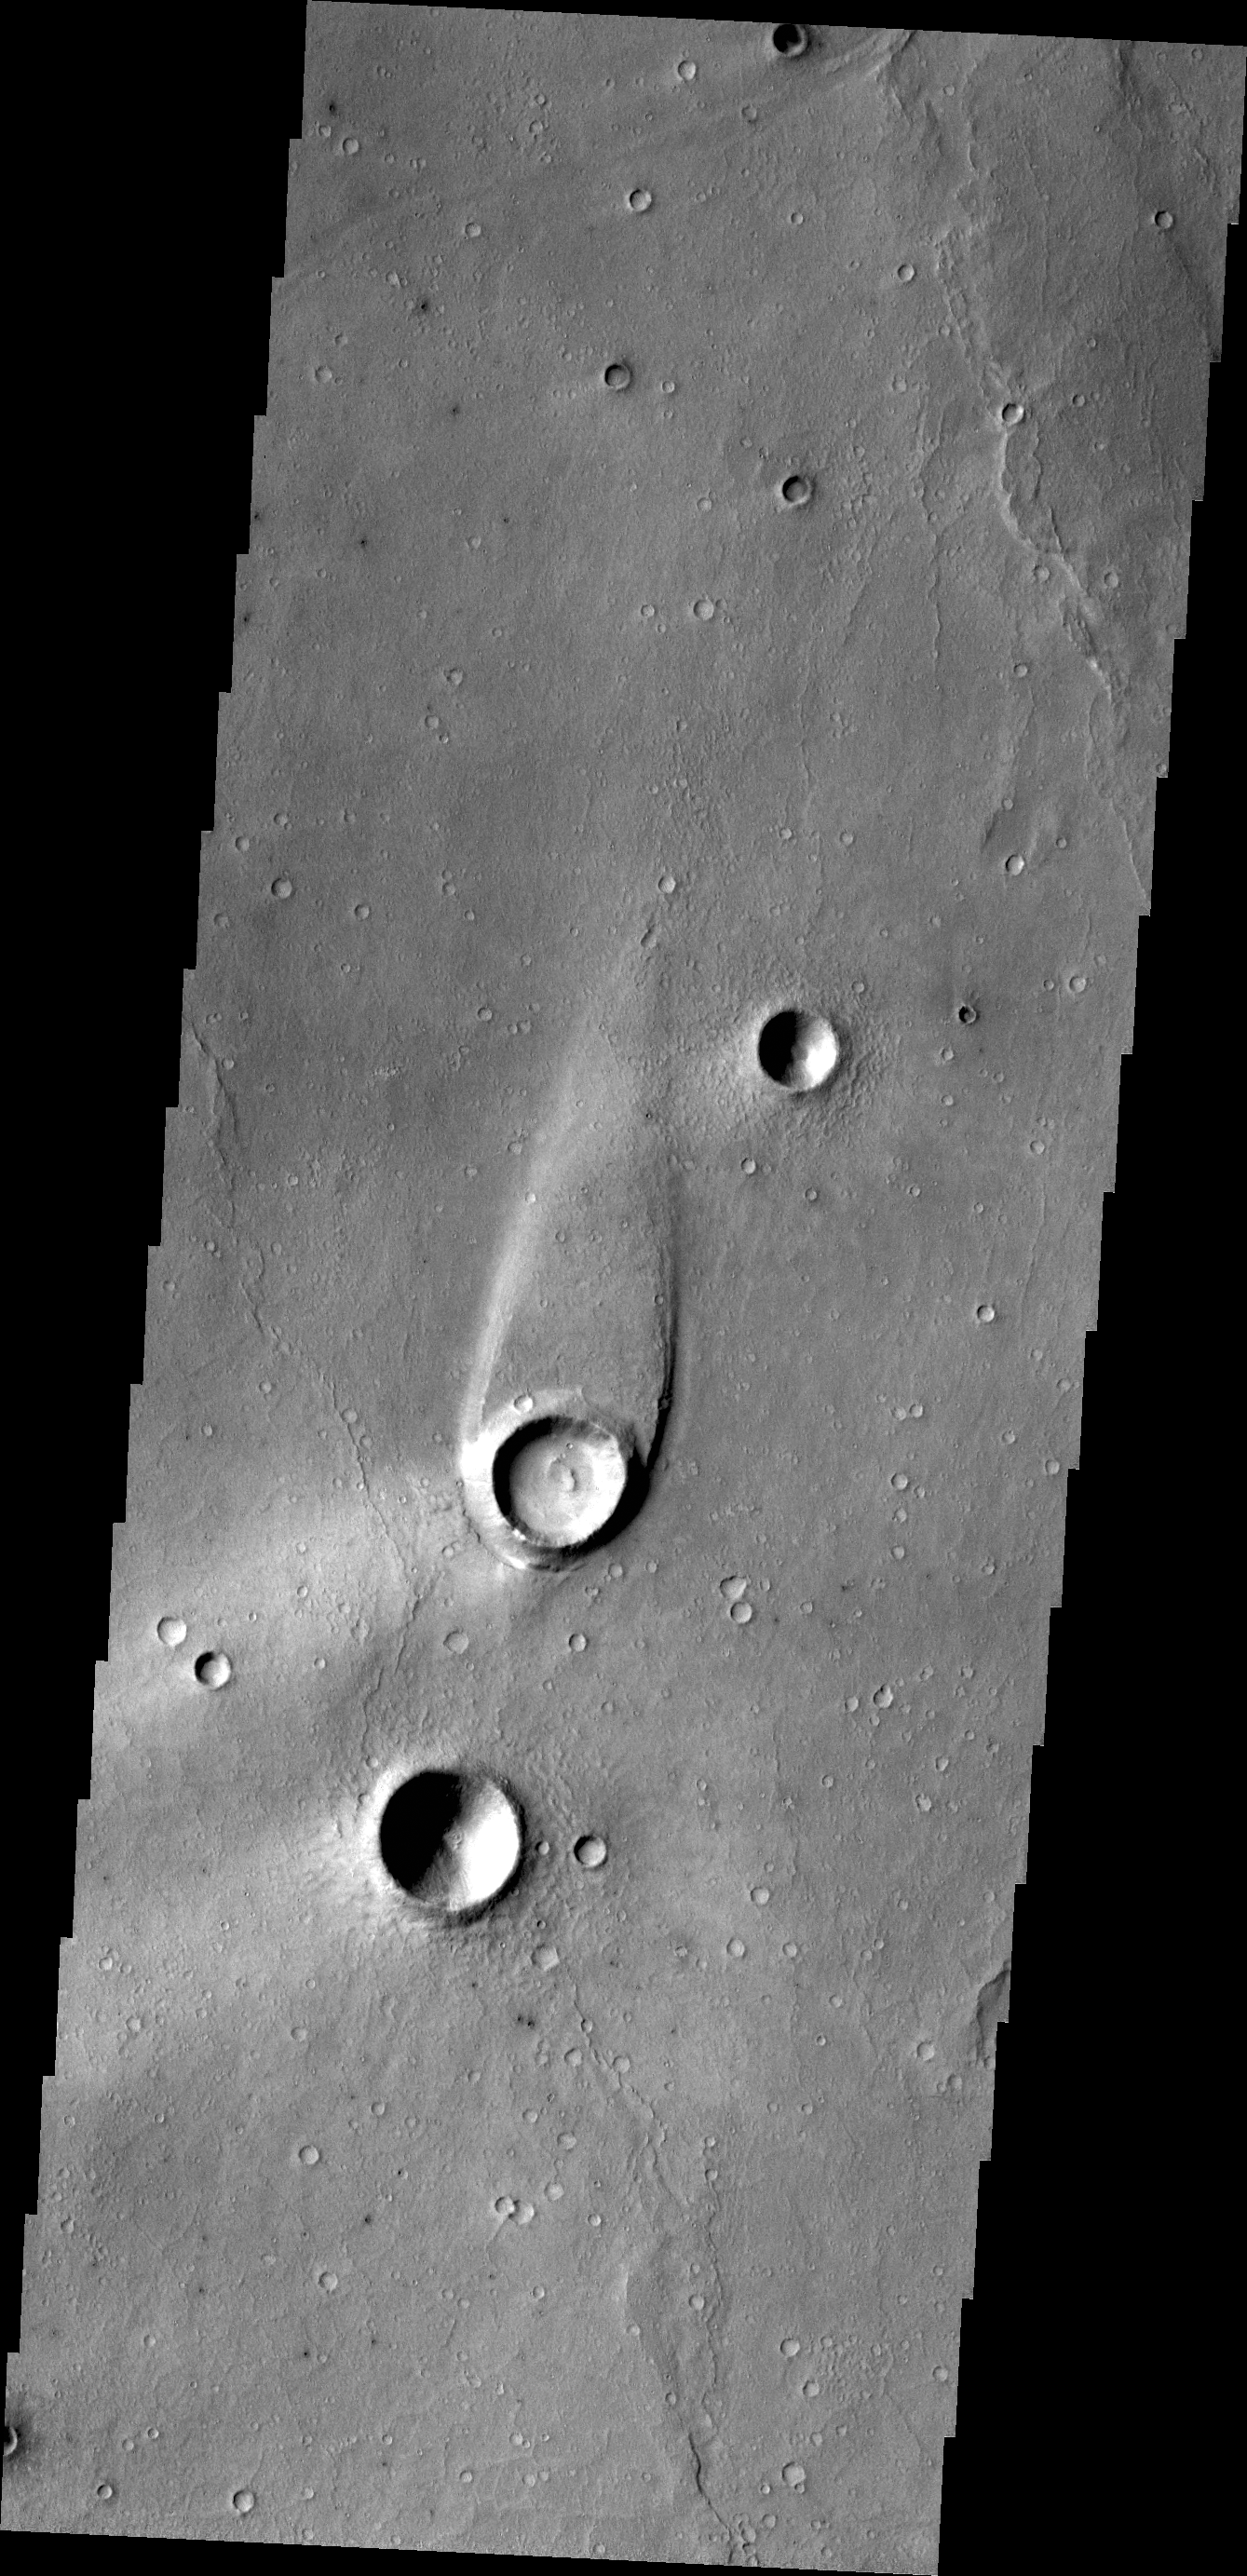

Maja Valles

The streamlined island in this image formed within the channel of Maja Valles. The flow of water was deflected by the crater leaving material in the lee of the crater and indicating that the flow of water was from the bottom of the image towards the top.

Credit: NASA/JPL/ASU